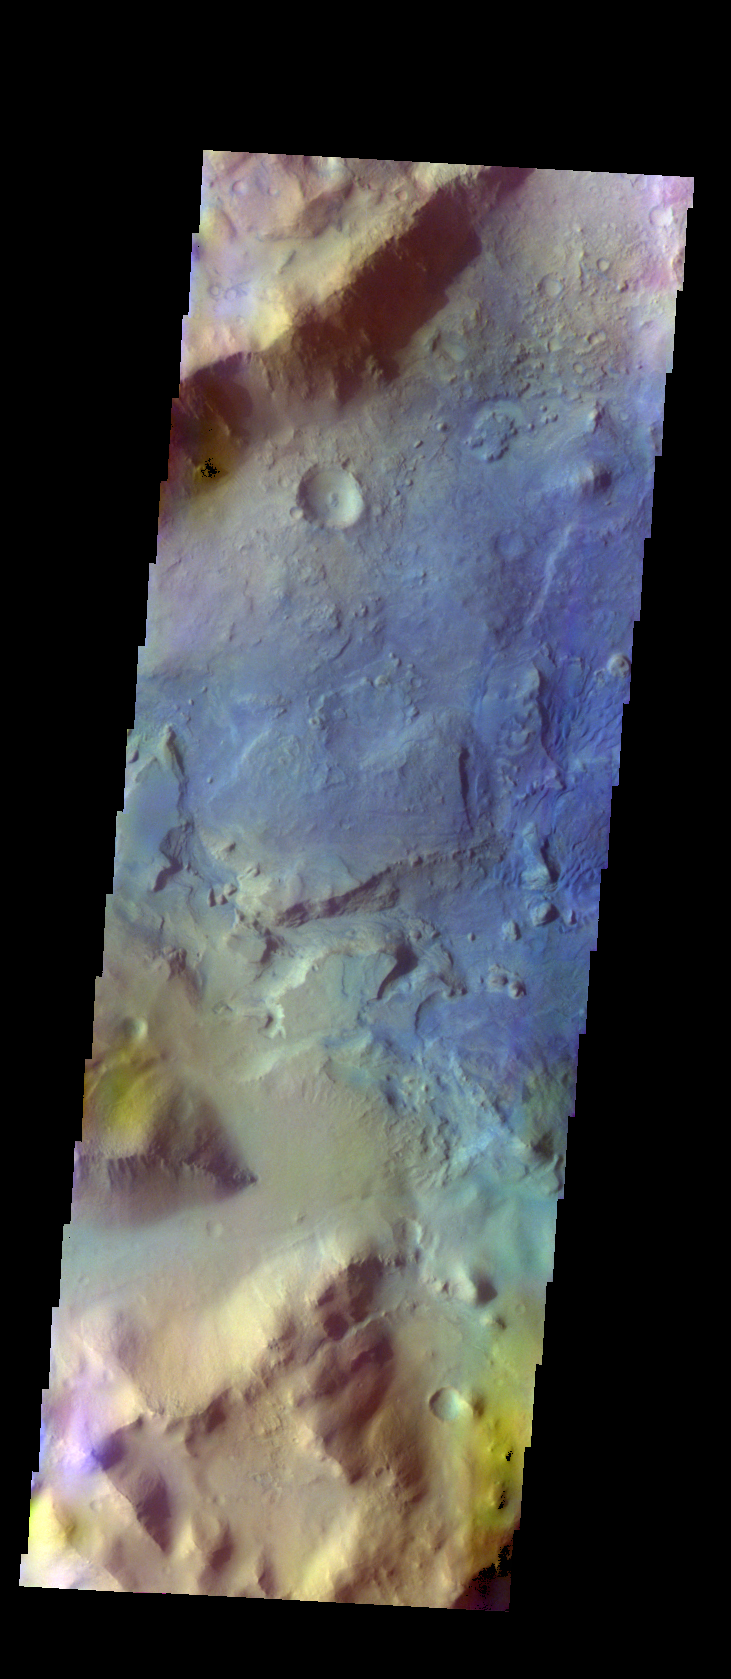

Terra Sabaea – False Color

The THEMIS VIS camera contains 5 filters. The data from different filters can be combined in multiple ways to create a false color image. These false color images may reveal subtle variations of the surface not easily identified in a single band image. Today’s false color image shows mesas and channels on the margin of Terra Sabaea.

Credit: NASA/JPL-Caltech/ASU